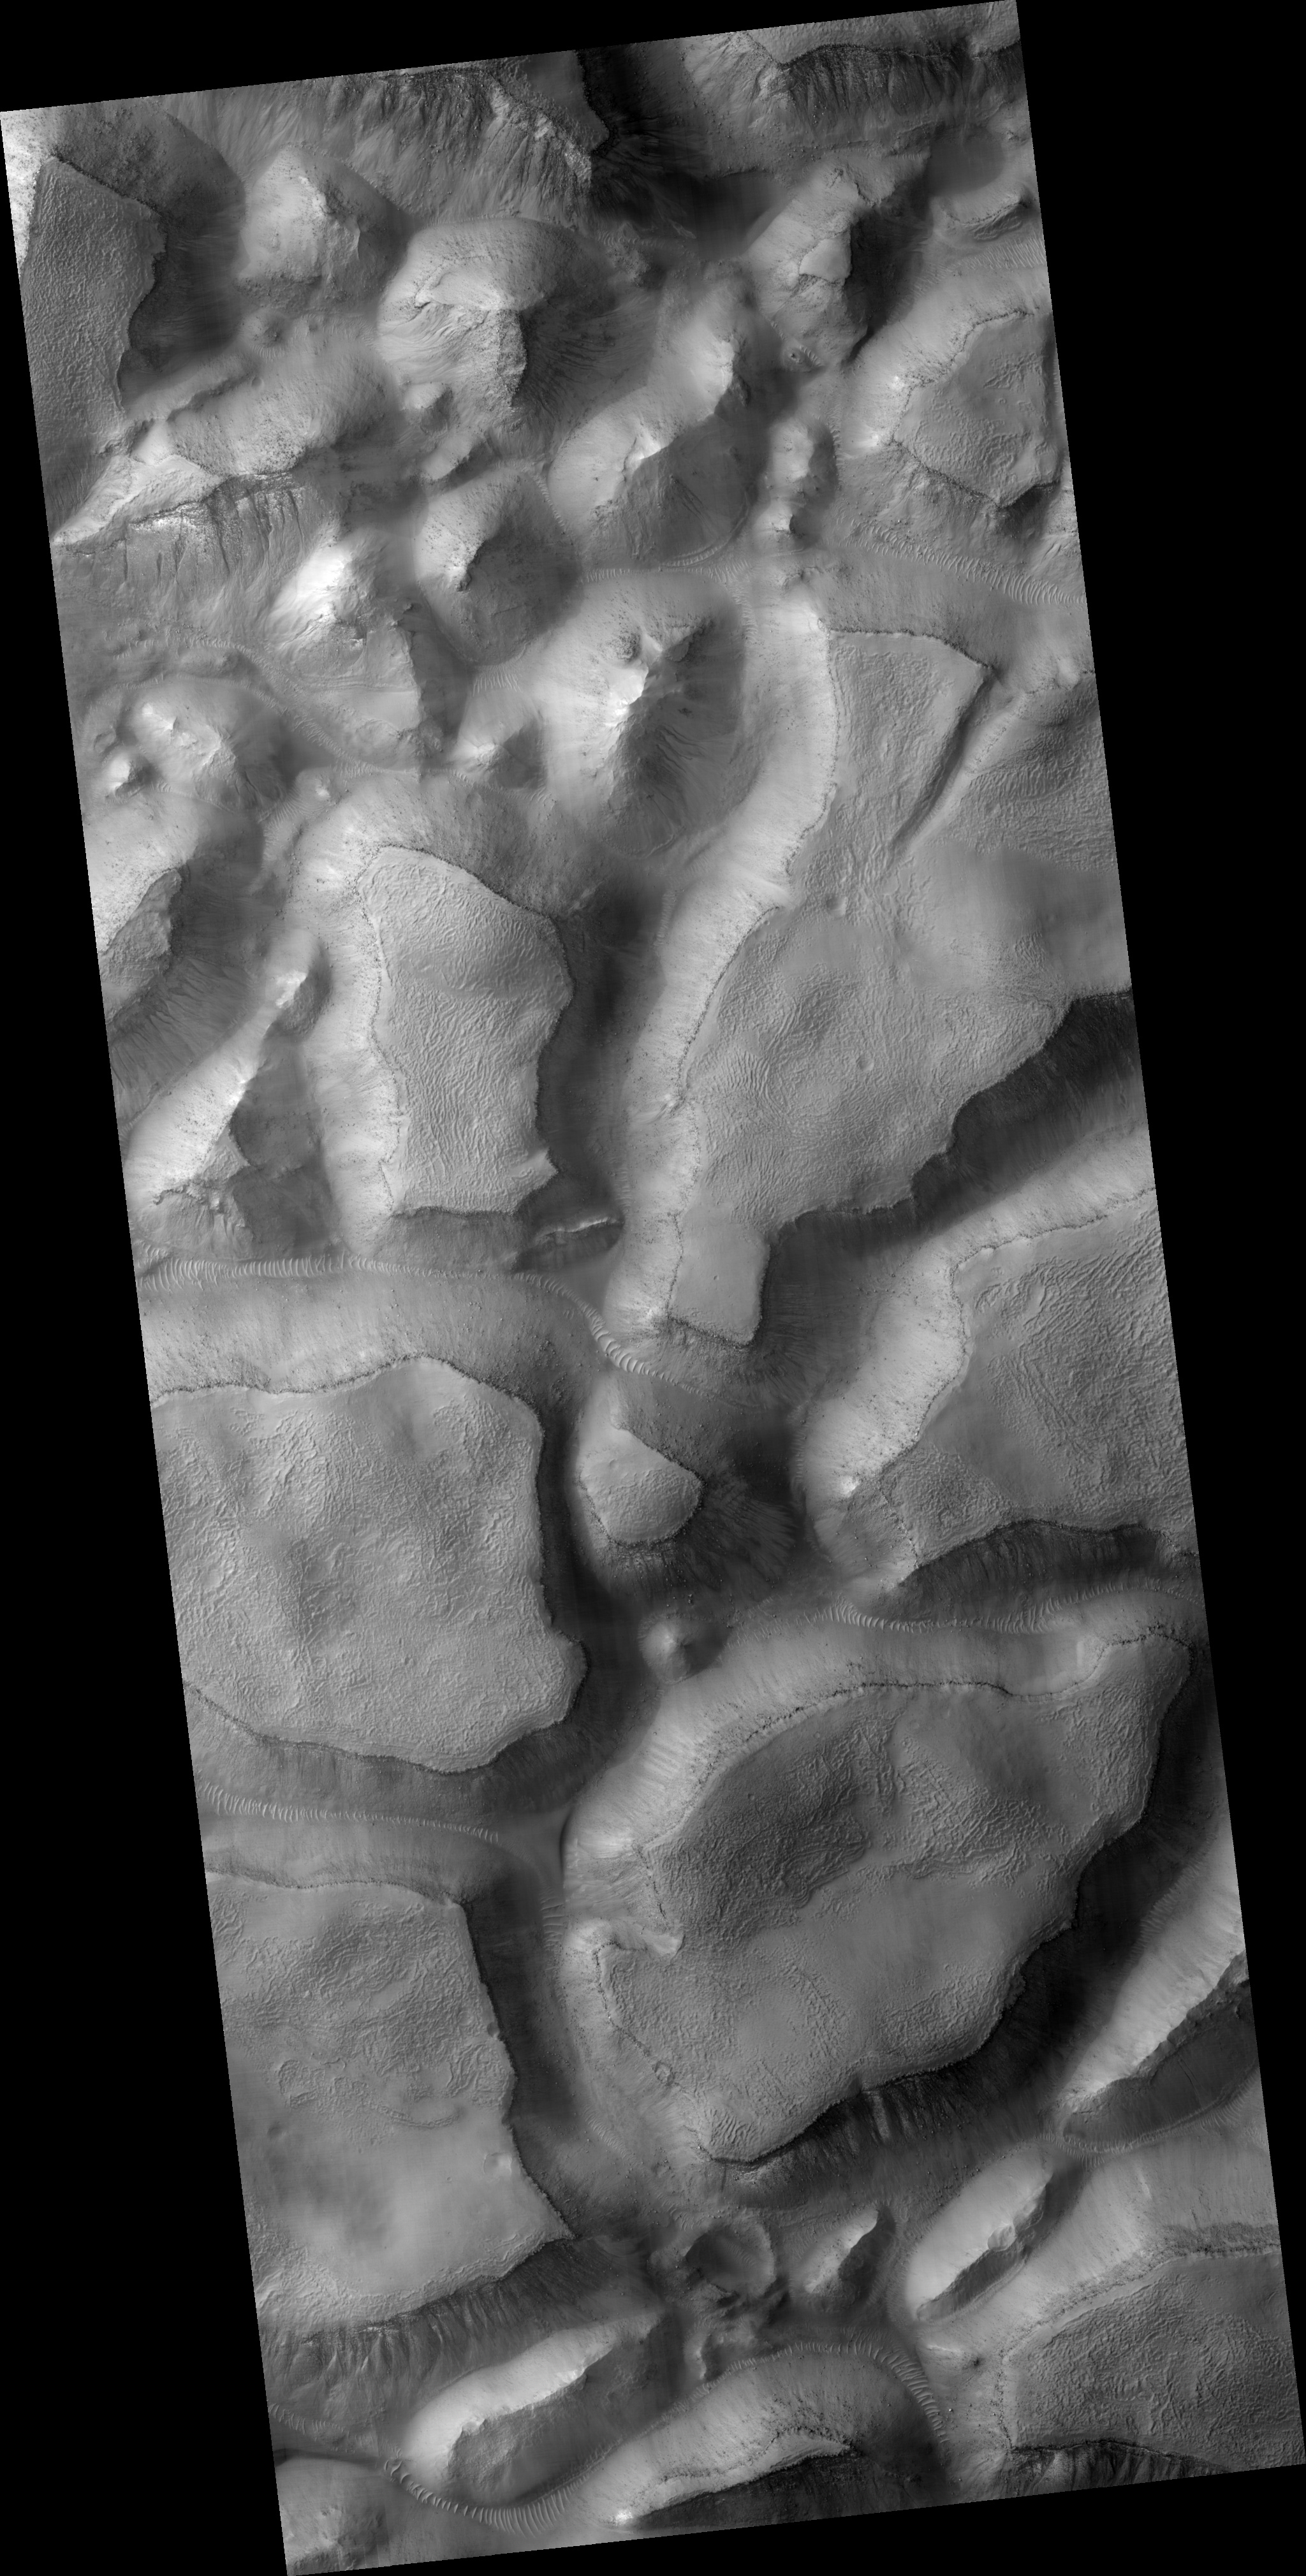

Gullies on Gorgonum Chaos Mesas

This HiRISE image (PSP_001948_1425) shows part of Gorgonum Chaos, a large cluster of chaotic terrain found in the southern hemisphere.

Many regions of chaotic terrain are found at the head of large outflow channels that were scoured by ancient floods. Gorgonum Chaos is one region that is not associated with an outflow channel.

Chaotic terrain can form when subsurface volatiles (such as water) are catastrophically released and the overlying surface collapses. It is not known whether isolated chaotic terrain — such as that shown in this image — formed in the same way that the chaotic terrain near the outflow channels did. Wind erosion might play a role in their formation.

Gorgonum Chaos is an especially interesting area because gullies thought to have been eroded by liquid water are located on its mesas (see subimage); scene is approximately 4 km across). The gullies have a wide range of orientations and many appear to emanate from a distinct layer in the mesas (see subimage).

It is not known why gullies form on one slope rather than another, but insolation (amount of sunlight received), availability of water, and regional slope are possible contributing factors.

Observation Toolbox
Acquisition date: 12 December 2006
Local Mars time: 3:43 PM
Degrees latitude (centered): -37.1°
Degrees longitude (East): 189.5°
Range to target site: 254.9 km (159.3 miles)
Original image scale range: 25.5 cm/pixel (with 1 x 1 binning) so objects ~76 cm across are resolved
Map-projected scale: 25 cm/pixel and north is up
Map-projection: EQUIRECTANGULAR
Emission angle: 3.7°
Phase angle: 73.5°
Solar incidence angle: 70°, with the Sun about 20° above the horizon
Solar longitude: 156.4°, Northern Autumn

NASA’s Jet Propulsion Laboratory, a division of the California Institute of Technology in Pasadena, manages the Mars Reconnaissance Orbiter for NASA’s Science Mission Directorate, Washington. Lockheed Martin Space Systems, Denver, is the prime contractor for the project and built the spacecraft. The High Resolution Imaging Science Experiment is operated by the University of Arizona, Tucson, and the instrument was built by Ball Aerospace and Technology Corp., Boulder, Colo.

Credit: NASA/JPL/Univ. of Arizona